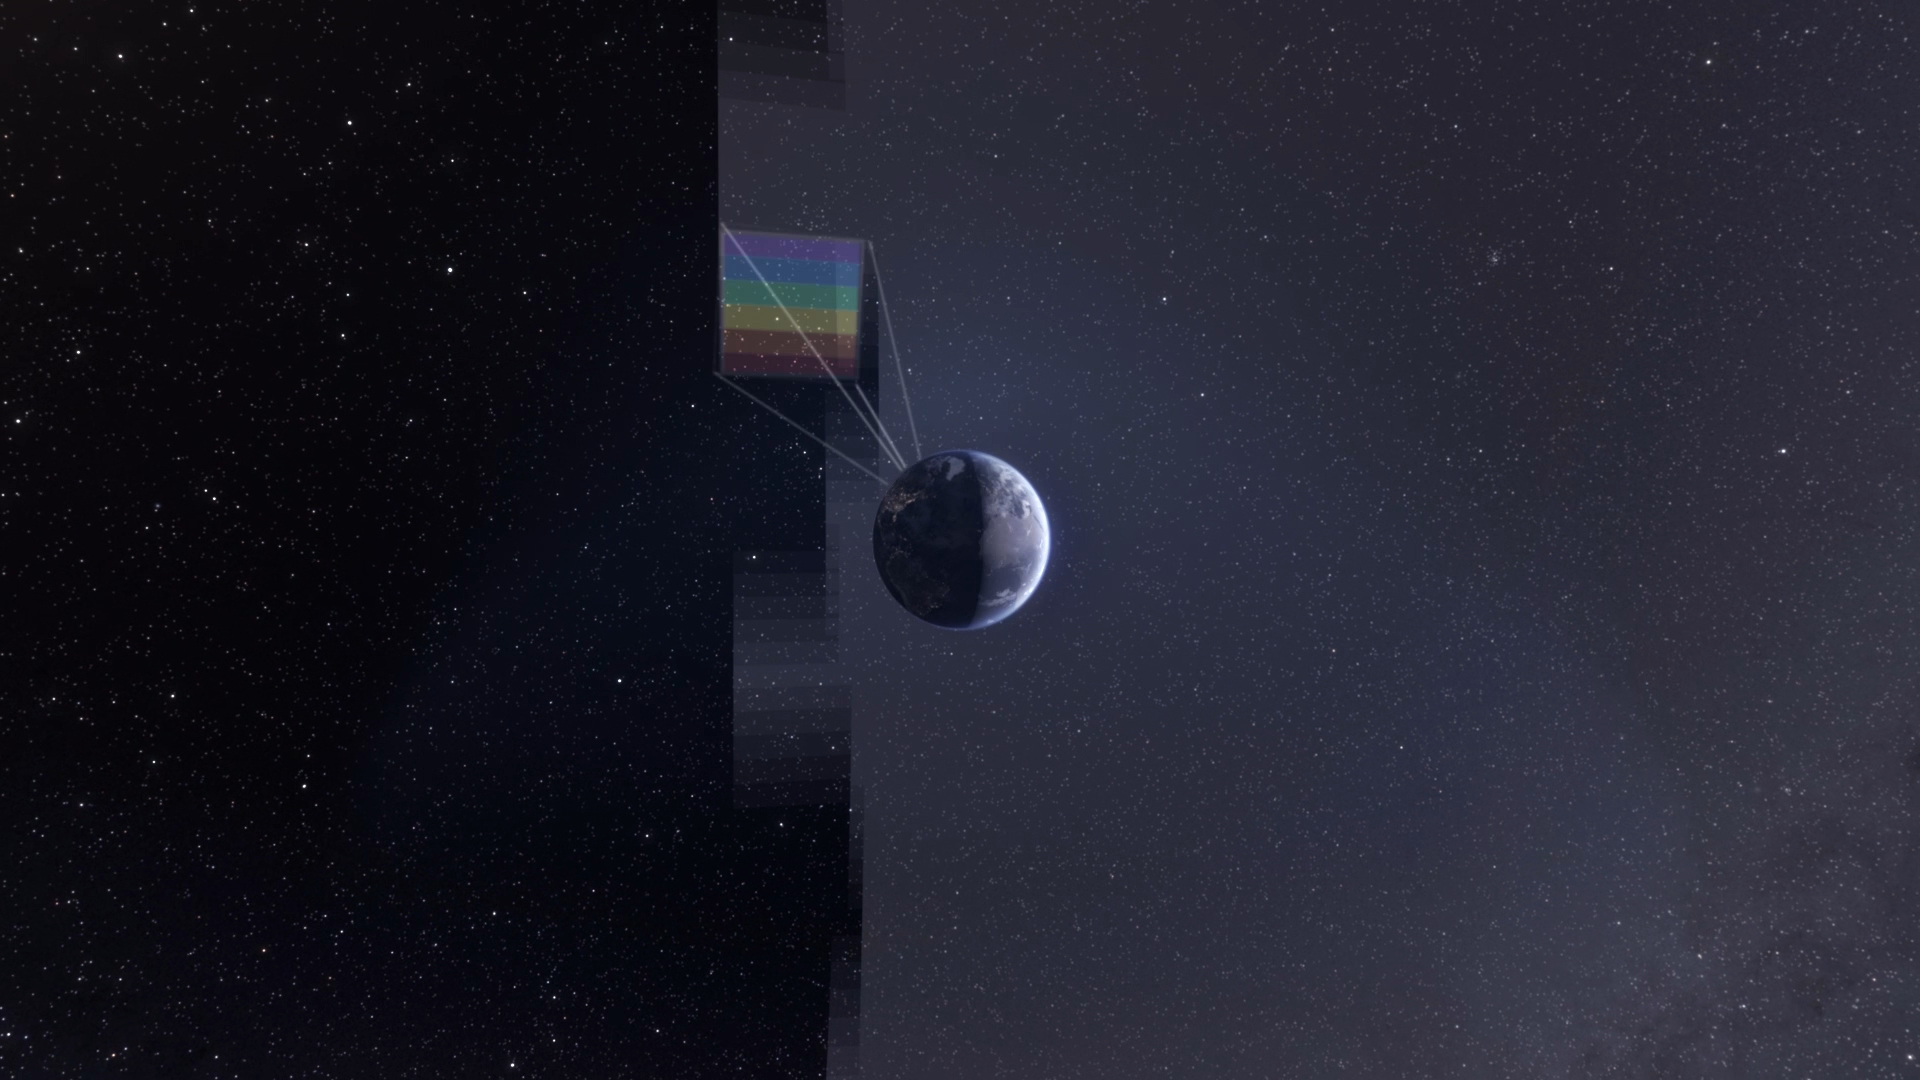

Building an All-Sky Map With SPHEREx (Artist’s Concept)

NASA’s SPHEREx observatory will map the entire sky to help scientists answer big-picture questions about the origins of our universe, galaxies, and key ingredients for life in our galaxy, such as water. Operating from low Earth orbit, the telescope will sweep across the sky, taking about 600 exposures each day. Using a technique called spectroscopy, the observatory will image every section of the sky 102 times, each time using a different color filter that blocks all wavelengths except one. By combining those images, the mission will produce a map containing information about the composition of and distance to millions of stars and other objects in our galaxy and hundreds of millions of galaxies beyond. (See an animation of this process, depicted in a still artist’s concept above, at spherex.caltech.edu/video/all-sky-survey.)

Short for Spectro-Photometer for the History of the Universe, Epoch of Reionization and Ices Explorer, SPHEREx will help scientists study what happened in the first fraction of a second after the big bang, how galaxies formed and evolved, and the origins of water in planetary systems in our galaxy.

SPHEREx is managed by NASA’s Jet Propulsion Laboratory for the Astrophysics Division within the agency’s Science Mission Directorate in Washington. BAE Systems (formerly Ball Aerospace) built the telescope and the spacecraft bus. The science analysis of the SPHEREx data will be conducted by a team of scientists located at 10 institutions in the U.S., two in South Korea, and one in Taiwan. Data will be processed and archived at IPAC at Caltech, which manages JPL for NASA. The mission principal investigator is based at Caltech with a joint JPL appointment. The SPHEREx dataset will be publicly available.

Credit: NASA/JPL-Caltech